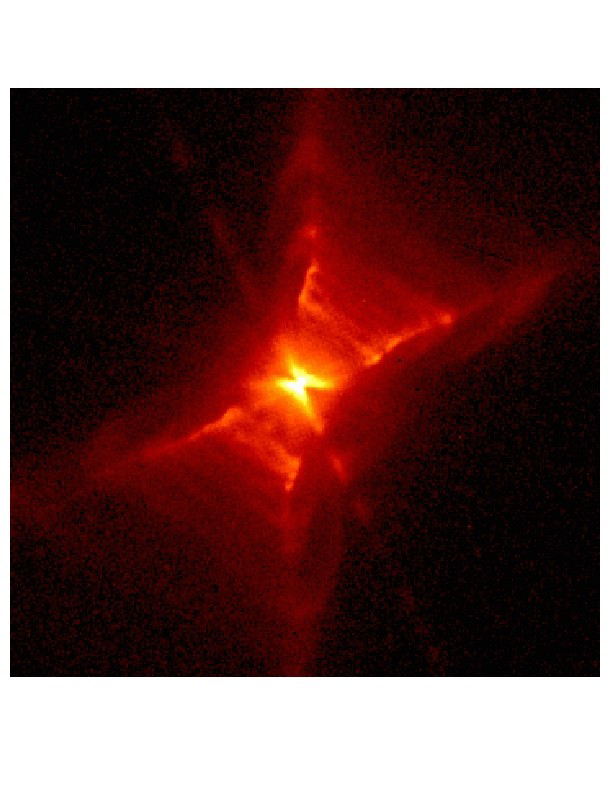

The Red Rectangle

An archival image of the Red Rectangle, or HD44179, taken with the Wide Field Planetary Camera 2 onboard the Hubble Space Telescope. This false-color picture was taken with a red filter. The colors represent the brightnesses of different parts of the nebula with white being the brightest and red the faintest. The image is 5400 AU on a side. A very young and fast outlaw has been discovered in the inner regions (100 AU) of this nebula.

Credit: NASA/JPL (Raghvendra Sahai). This image of the Red Rectangle was produced from data in the Hubble Space Telescope (HST) archive, taken with the Wide Field Planetary Camera 2 onboard the HST as part of Guest Observer program 7297 (P.I. Hans Van Win